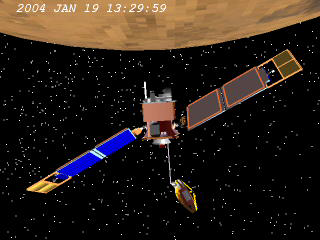

Rotating for Even Sharper Images

This animation portrays the movements that NASA’s Mars Global Surveyor undergoes to acquire an enhanced-resolution image using a technique called compensated pitch and roll targeted observation. The camera team and spacecraft team developed the technique for increasing the resolution in images taken by the spacecraft’s Mars Orbiter Camera. Controllers adjust the rotation rate of the spacecraft to match the ground speed under the camera while the orbiter passes over the target.

Even without using this technique, the Mars Orbiter Camera acquires the highest-resolution images ever taken from a Mars orbiting spacecraft, revealing the martian surface with a typical pixel size of 1.5 meters by 1.5 meters (5 feet by 5 feet.) From the same camera, compensated pitch and roll targeted observations typically have a resolution of 1.5 meters (5 feet) per pixel in the cross-track (east-west) direction and just one-half meter (1.6 feet) in the down-track (north-south) direction.

Mars Global Surveyor is managed by NASA’s Jet Propulsion Laboratory, a division of the California Institute of Technology, Pasadena, for the NASA Science Mission Directorate, Washington.

Credit: NASA/JPL/MSSS